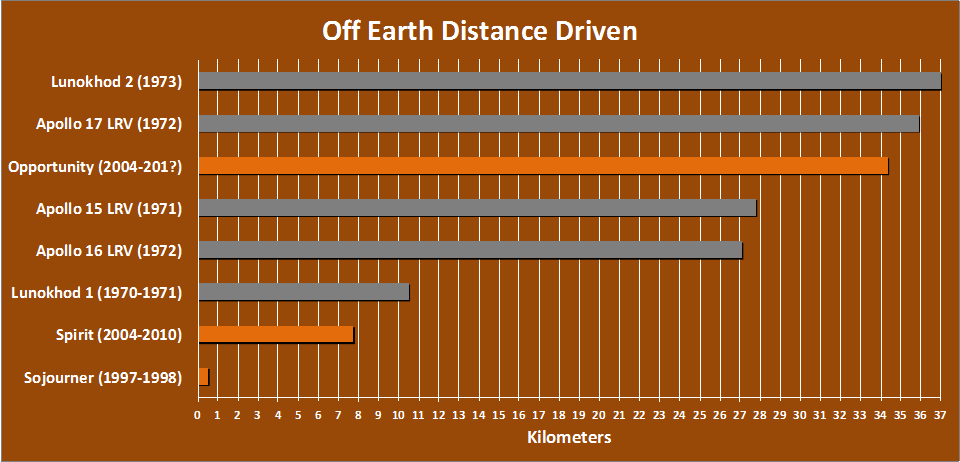

Off-Earth Driving Champs (in Kilometers)

The total distance driven on Mars by NASA’s Mars Exploration Rover, 34.36 kilometers by early December 2011, is approaching the record total for off-Earth driving, held by the robotic Lunokhod 2 rover operated on Earth’s moon by the Soviet Union in 1973. Lunokhod 2 drove 37 kilometers. NASA’s astronaut-driven Apollo 17 Lunar Roving Vehicle drove 35.89 kilometers during the Apollo 17 mission to the moon in 1972.

The chart also indicates driving distances for two earlier Apollo lunar rovers, one earlier Lunokhod, NASA’s Mars Exploration Rover Spirit (Opportunity’s twin) and the first rover on Mars, NASA’s Sojourner.

Credit: NASA/JPL-Caltech